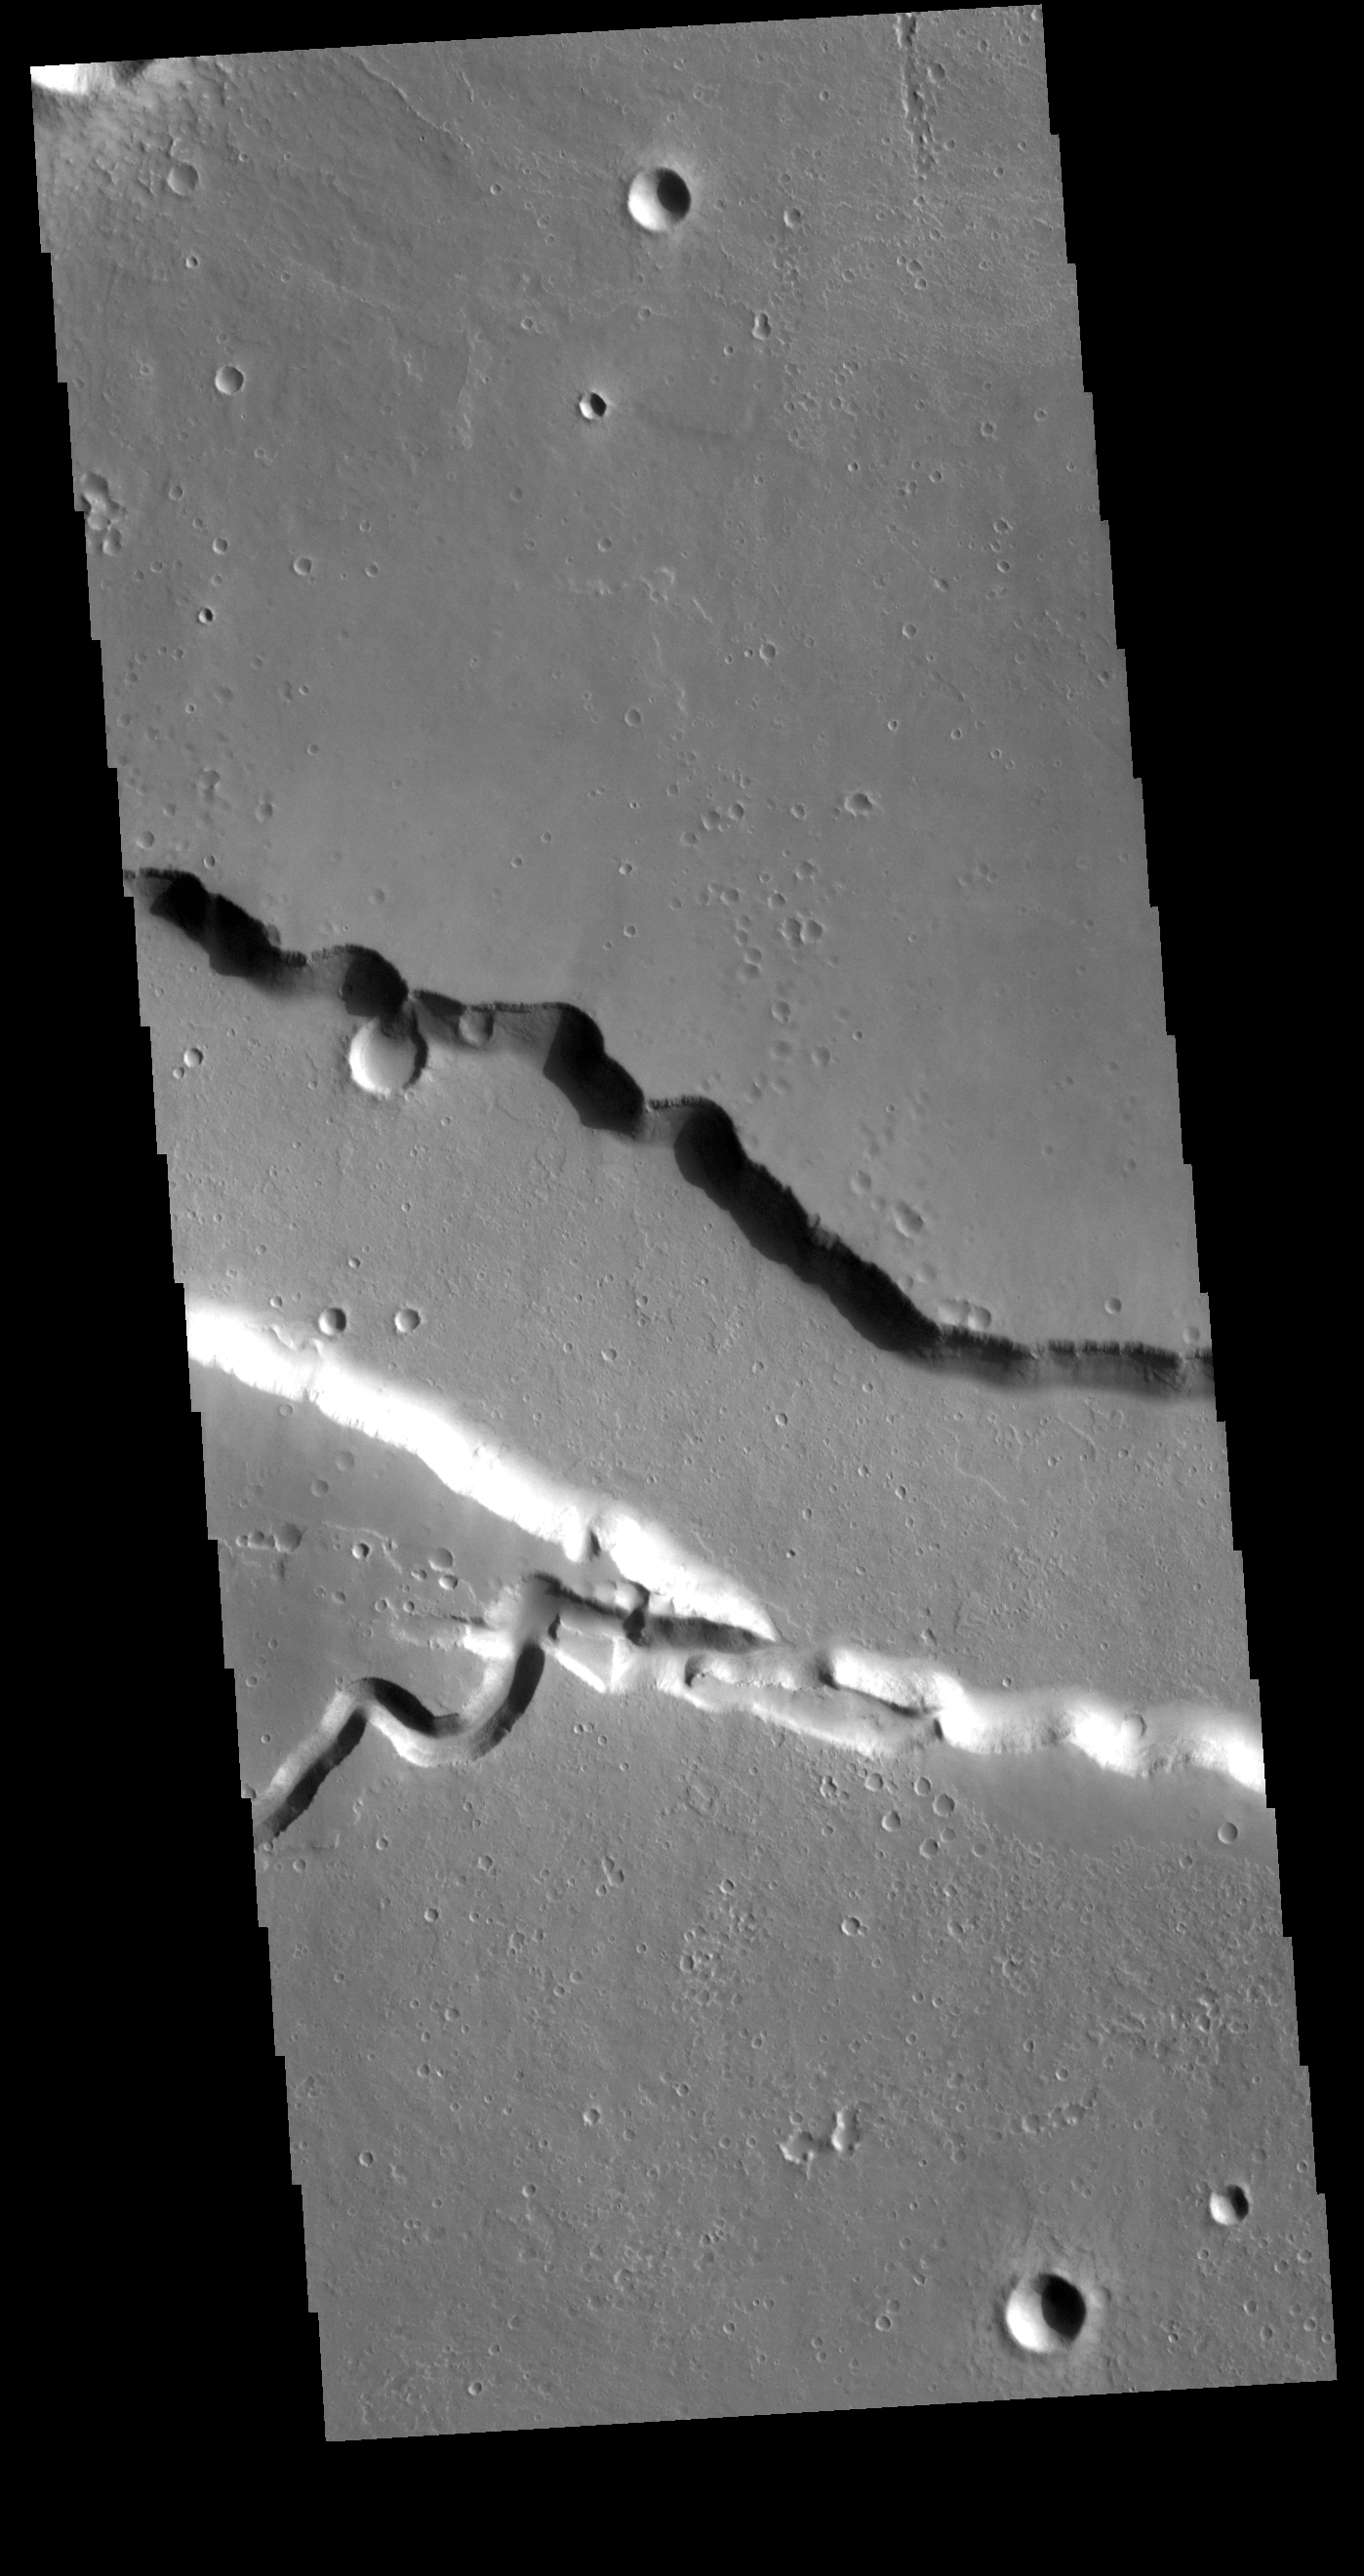

Elysium Fossae

Today’s VIS image contains a section of one of the many channel forms found radial to the Elysium Mons volcanic complex. In this case the fossae is located to the east of the volcano. The channel features are thought to have both a tectonic and volcanic origin. The linear depression resembles a graben (formed by tectonic forces) and the smaller sinuous channel below the large linear depression more closely resembles features caused by fluid flow — either lava or water created by melting subsurface ice by volcanic heating.

Credit: NASA/JPL-Caltech/ASU